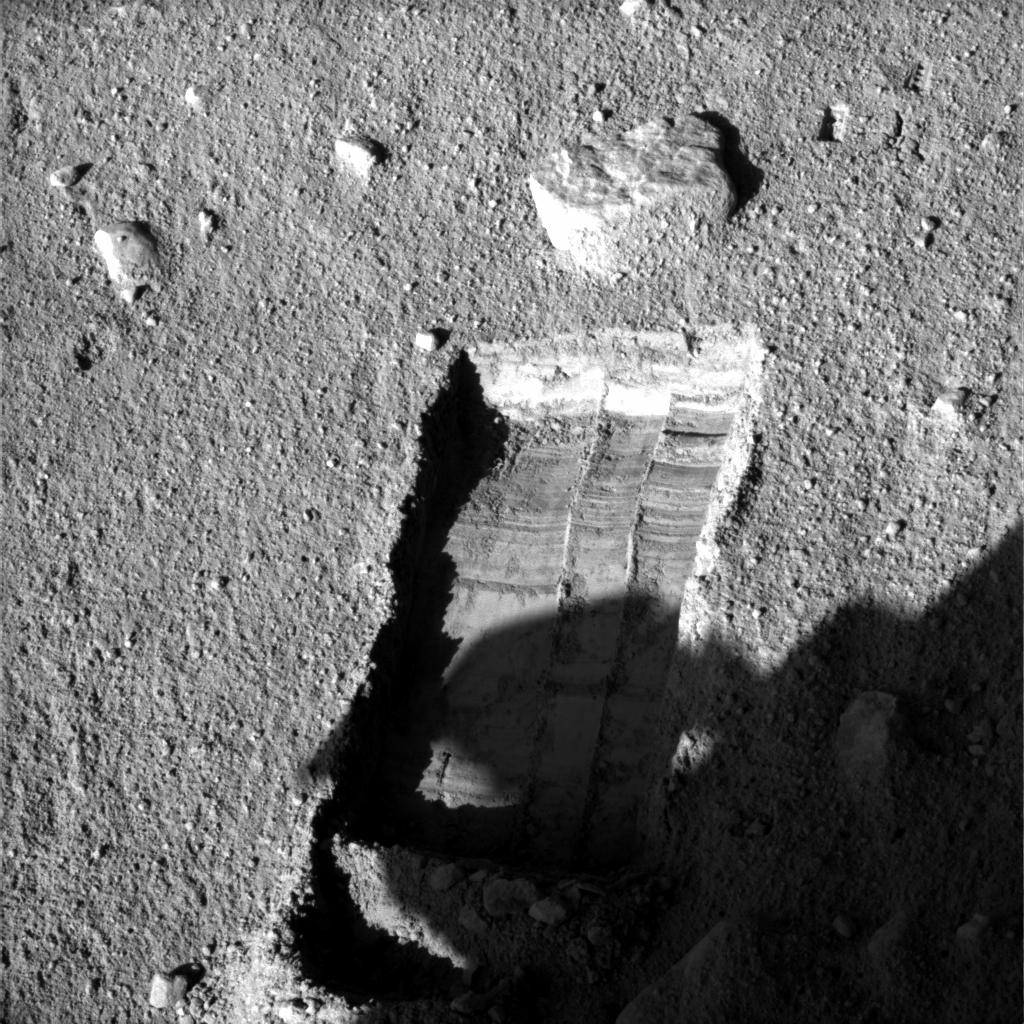

Preparation for Moving a Rock on Mars

The robotic arm on NASA’s Phoenix Mars Lander enlarged a trench beside a rock called “Headless” during the mission’s 115th Martian day (Sept. 20, 2008) in preparation for sliding the rock into the trench. The lander’s Surface Stereo Imager took this image later that afternoon, showing the enlarged trench and the rock.

The robotic arm successfully moved the rock two days later.

The Phoenix science team sought to move the rock in order to study the soil and the depth to subsurface ice underneath where the rock had been.

Headless is about the size and shape of a VHS videotape. The trench, called “Neverland,” was excavated to about 3 centimeters (1.2 inches) deep near the rock. The ground surface between the rock and the lip of the trench slopes downward about 3 degrees toward the trench.

This image was taken at about 4:35 p.m., local solar time on Mars. The view is to the north northeast of the lander.

The Phoenix Mission is led by the University of Arizona, Tucson, on behalf of NASA. Project management of the mission is by JPL, Pasadena, Calif. Spacecraft development was by Lockheed Martin Space Systems, Denver.

Photojournal Note: As planned, the Phoenix lander, which landed May 25, 2008 23:53 UTC, ended communications in November 2008, about six months after landing, when its solar panels ceased operating in the dark Martian winter.

Credit: NASA/JPL-Caltech/University of Arizona/Texas A&M University